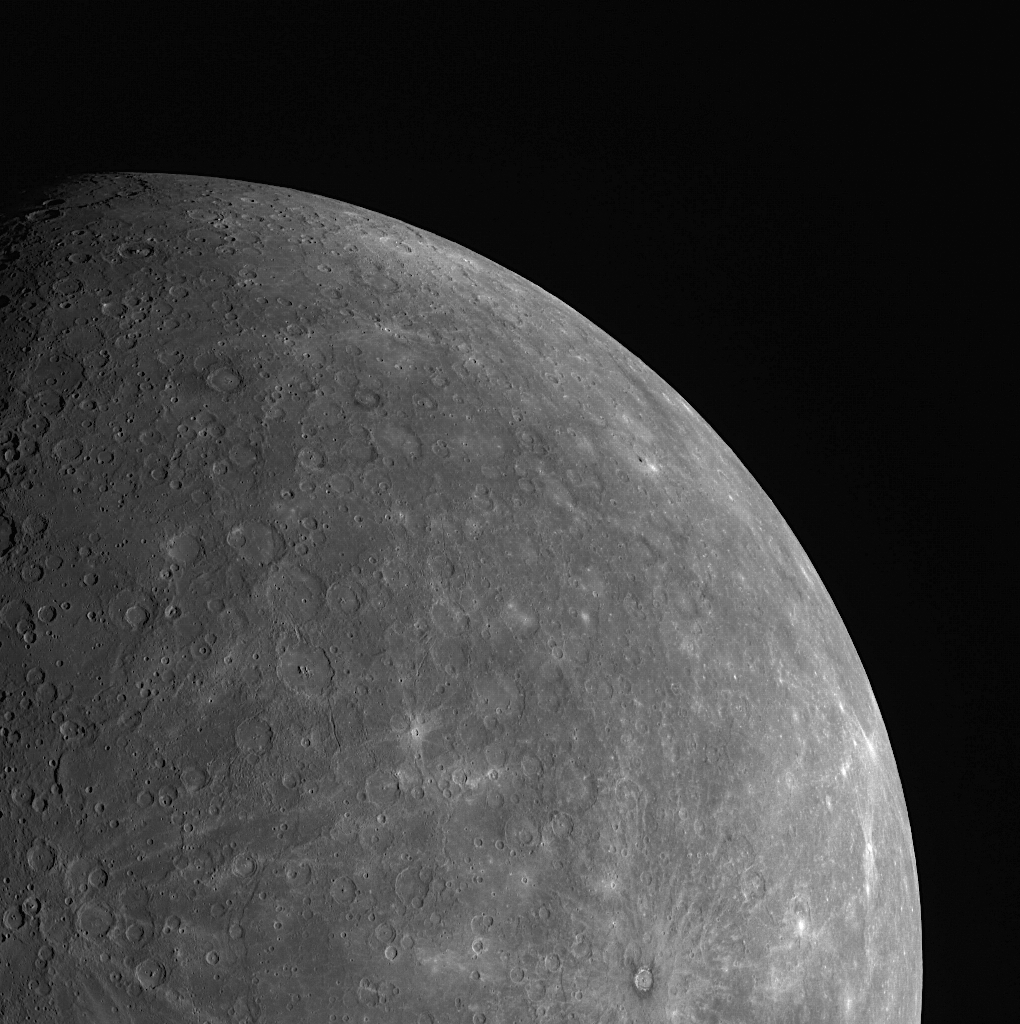

A Pivotal Moment

This image, captured with the Wide Angle Camera (WAC), was taken using MDIS’s pivot. MDIS is mounted on a pivoting platform and is the only instrument in MESSENGER’s payload capable of movement independent of the spacecraft. The other instruments are fixed in place, and most point down the spacecraft’s boresight at all times, relying solely on the guidance and control system for pointing. The 90° range of motion of the pivot gives MDIS a much-needed extra degree of freedom, allowing MDIS to image the planet’s surface at times when spacecraft geometry would normally prevent it from doing so. The pivot also gives MDIS additional imaging opportunities by allowing it to view more of the surface than just that at which the boresight-aligned instruments are pointed at any given time. To capture this image, the pivot was placed at an angle of about 5 degrees relative to the spacecraft’s boresight.

This image was acquired as part of MDIS’s limb imaging campaign. Once per week, MDIS captures images of Mercury’s limb, with an emphasis on imaging the southern hemisphere limb. These limb images provide information about Mercury’s shape and complement measurements of topography made by the Mercury Laser Altimeter (MLA) of Mercury’s northern hemisphere.

Date acquired: June 21, 2011
Image Mission Elapsed Time (MET): 217120645
Image ID: 405150
Instrument: Wide Angle Camera (WAC) of the Mercury Dual Imaging System (MDIS)
WAC filter: 7 (748 nanometers)
Center Latitude: -40.58°
Center Longitude: 150.0° E
Resolution: 2799 meters/pixel
Scale: Mercury’s radius is approximately 2440 km (1516 miles)
Incidence Angle: 48.5°
Emission Angle: 48.1°
Phase Angle: 73.0°

These images are from MESSENGER, a NASA Discovery mission to conduct the first orbital study of the innermost planet, Mercury. For information regarding the use of images, see the MESSENGER image use policy.

Credit: NASA/Johns Hopkins University Applied Physics Laboratory/Carnegie Institution of Washington